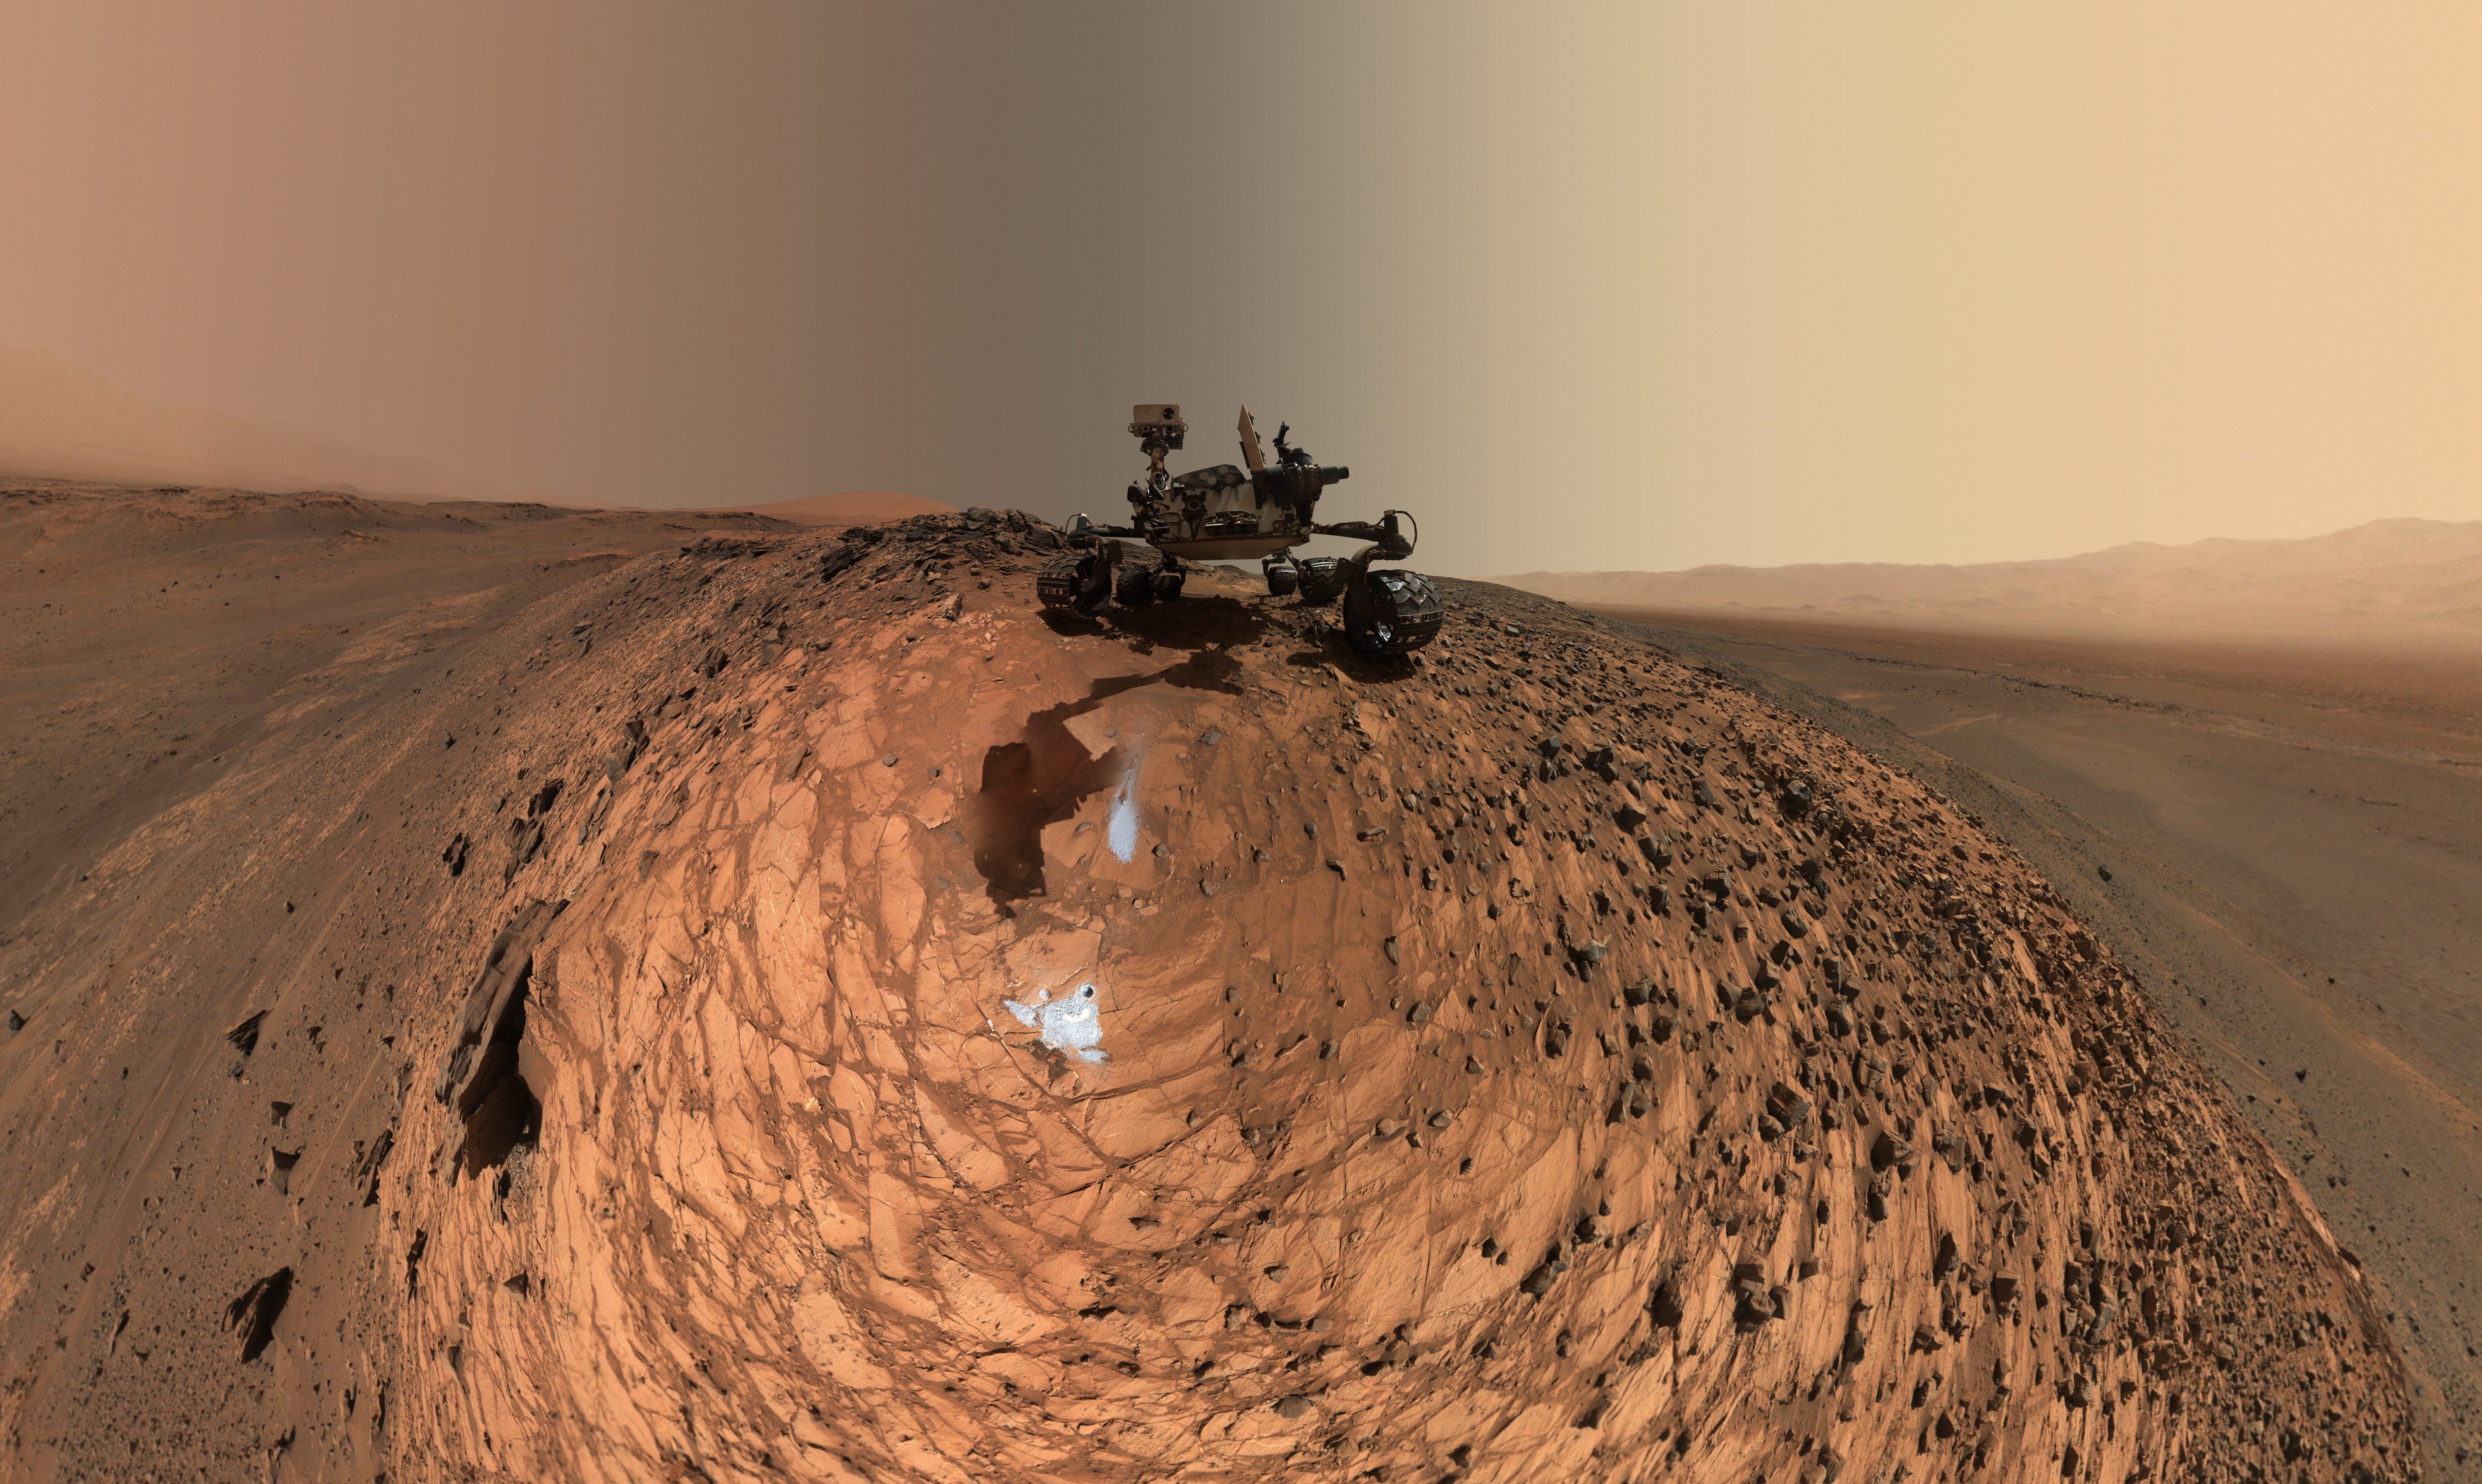

Curiosity Low-Angle Self-Portrait at ‘Buckskin’ Drilling Site on Mount Sharp

This low-angle self-portrait of NASA’s Curiosity Mars rover shows the vehicle above the “Buckskin” rock target, where the mission collected its seventh drilled sample. The site is in the “Marias Pass” area of lower Mount Sharp.

The scene combines dozens of images taken by Curiosity’s Mars Hand Lens Imager (MAHLI) on Aug. 5, 2015, during the 1,065th Martian day, or sol, of the rover’s work on Mars. The 92 component images are among MAHLI Sol 1065 raw images at http://mars.nasa.gov/msl/multimedia/raw/?s=1065&camera=MAHLI. For scale, the rover’s wheels are 20 inches (50 centimeters) in diameter and about 16 inches (40 centimeters) wide.

Curiosity drilled the hole at Buckskin during Sol 1060 (July 30, 2015). Two patches of pale, powdered rock material pulled from Buckskin are visible in this scene, in front of the rover. The patch closer to the rover is where the sample-handling mechanism on Curiosity’s robotic arm dumped collected material that did not pass through a sieve in the mechanism. Sieved sample material was delivered to laboratory instruments inside the rover. The patch farther in front of the rover, roughly triangular in shape, shows where fresh tailings spread downhill from the drilling process. The drilled hole, 0.63 inch (1.6 centimeters) in diameter, is at the upper point of the tailings.

The rover is facing northeast, looking out over the plains from the crest of a 20-foot (6-meter) hill that it climbed to reach the Marias Pass area. The upper levels of Mount Sharp are visible behind the rover, while Gale Crater’s northern rim dominates the horizon on the left and right of the mosaic.

A portion of this selfie cropped tighter around the rover is at PIA19808. Another version of the wide view, presented in a projection that shows the horizon as a circle, is at PIA19806.

MAHLI is mounted at the end of the rover’s robotic arm. For this self-portrait, the rover team positioned the camera lower in relation to the rover body than for any previous full self-portrait of Curiosity. This yielded a view that includes the rover’s “belly,” as in a partial self-portrait (PIA16137) taken about five weeks after Curiosity’s August 2012 landing inside Mars’ Gale Crater. Before sending Curiosity the arm-positioning commands for this Buckskin belly panorama, the team previewed the low-angle sequence of camera pointings on a test rover in California. A mosaic from that test is at PIA19810.

This selfie at Buckskin does not include the rover’s robotic arm beyond a portion of the upper arm held nearly vertical from the shoulder joint. Shadows from the rest of the arm and the turret of tools at the end of the arm are visible on the ground. With the wrist motions and turret rotations used in pointing the camera for the component images, the arm was positioned out of the shot in the frames or portions of frames used in this mosaic. This process was used previously in acquiring and assembling Curiosity self-portraits taken at sample-collection sites “Rocknest” (PIA16468), “John Klein” (PIA16937), “Windjana” (PIA18390) and “Mojave” (PIA19142).

MAHLI was built by Malin Space Science Systems, San Diego. NASA’s Jet Propulsion Laboratory, a division of the California Institute of Technology in Pasadena, manages the Mars Science Laboratory Project for the NASA Science Mission Directorate, Washington. JPL designed and built the project’s Curiosity rover.

More information about Curiosity is online at http://www.nasa.gov/msl and http://mars.jpl.nasa.gov/msl/.

Photojournal Note: Also available is the full resolution TIFF file PIA19807_full.tif. This file may be too large to view from a browser; it can be downloaded onto your desktop by right-clicking on the previous link and viewed with image viewing software.

Credit: NASA/JPL-Caltech/MSSS